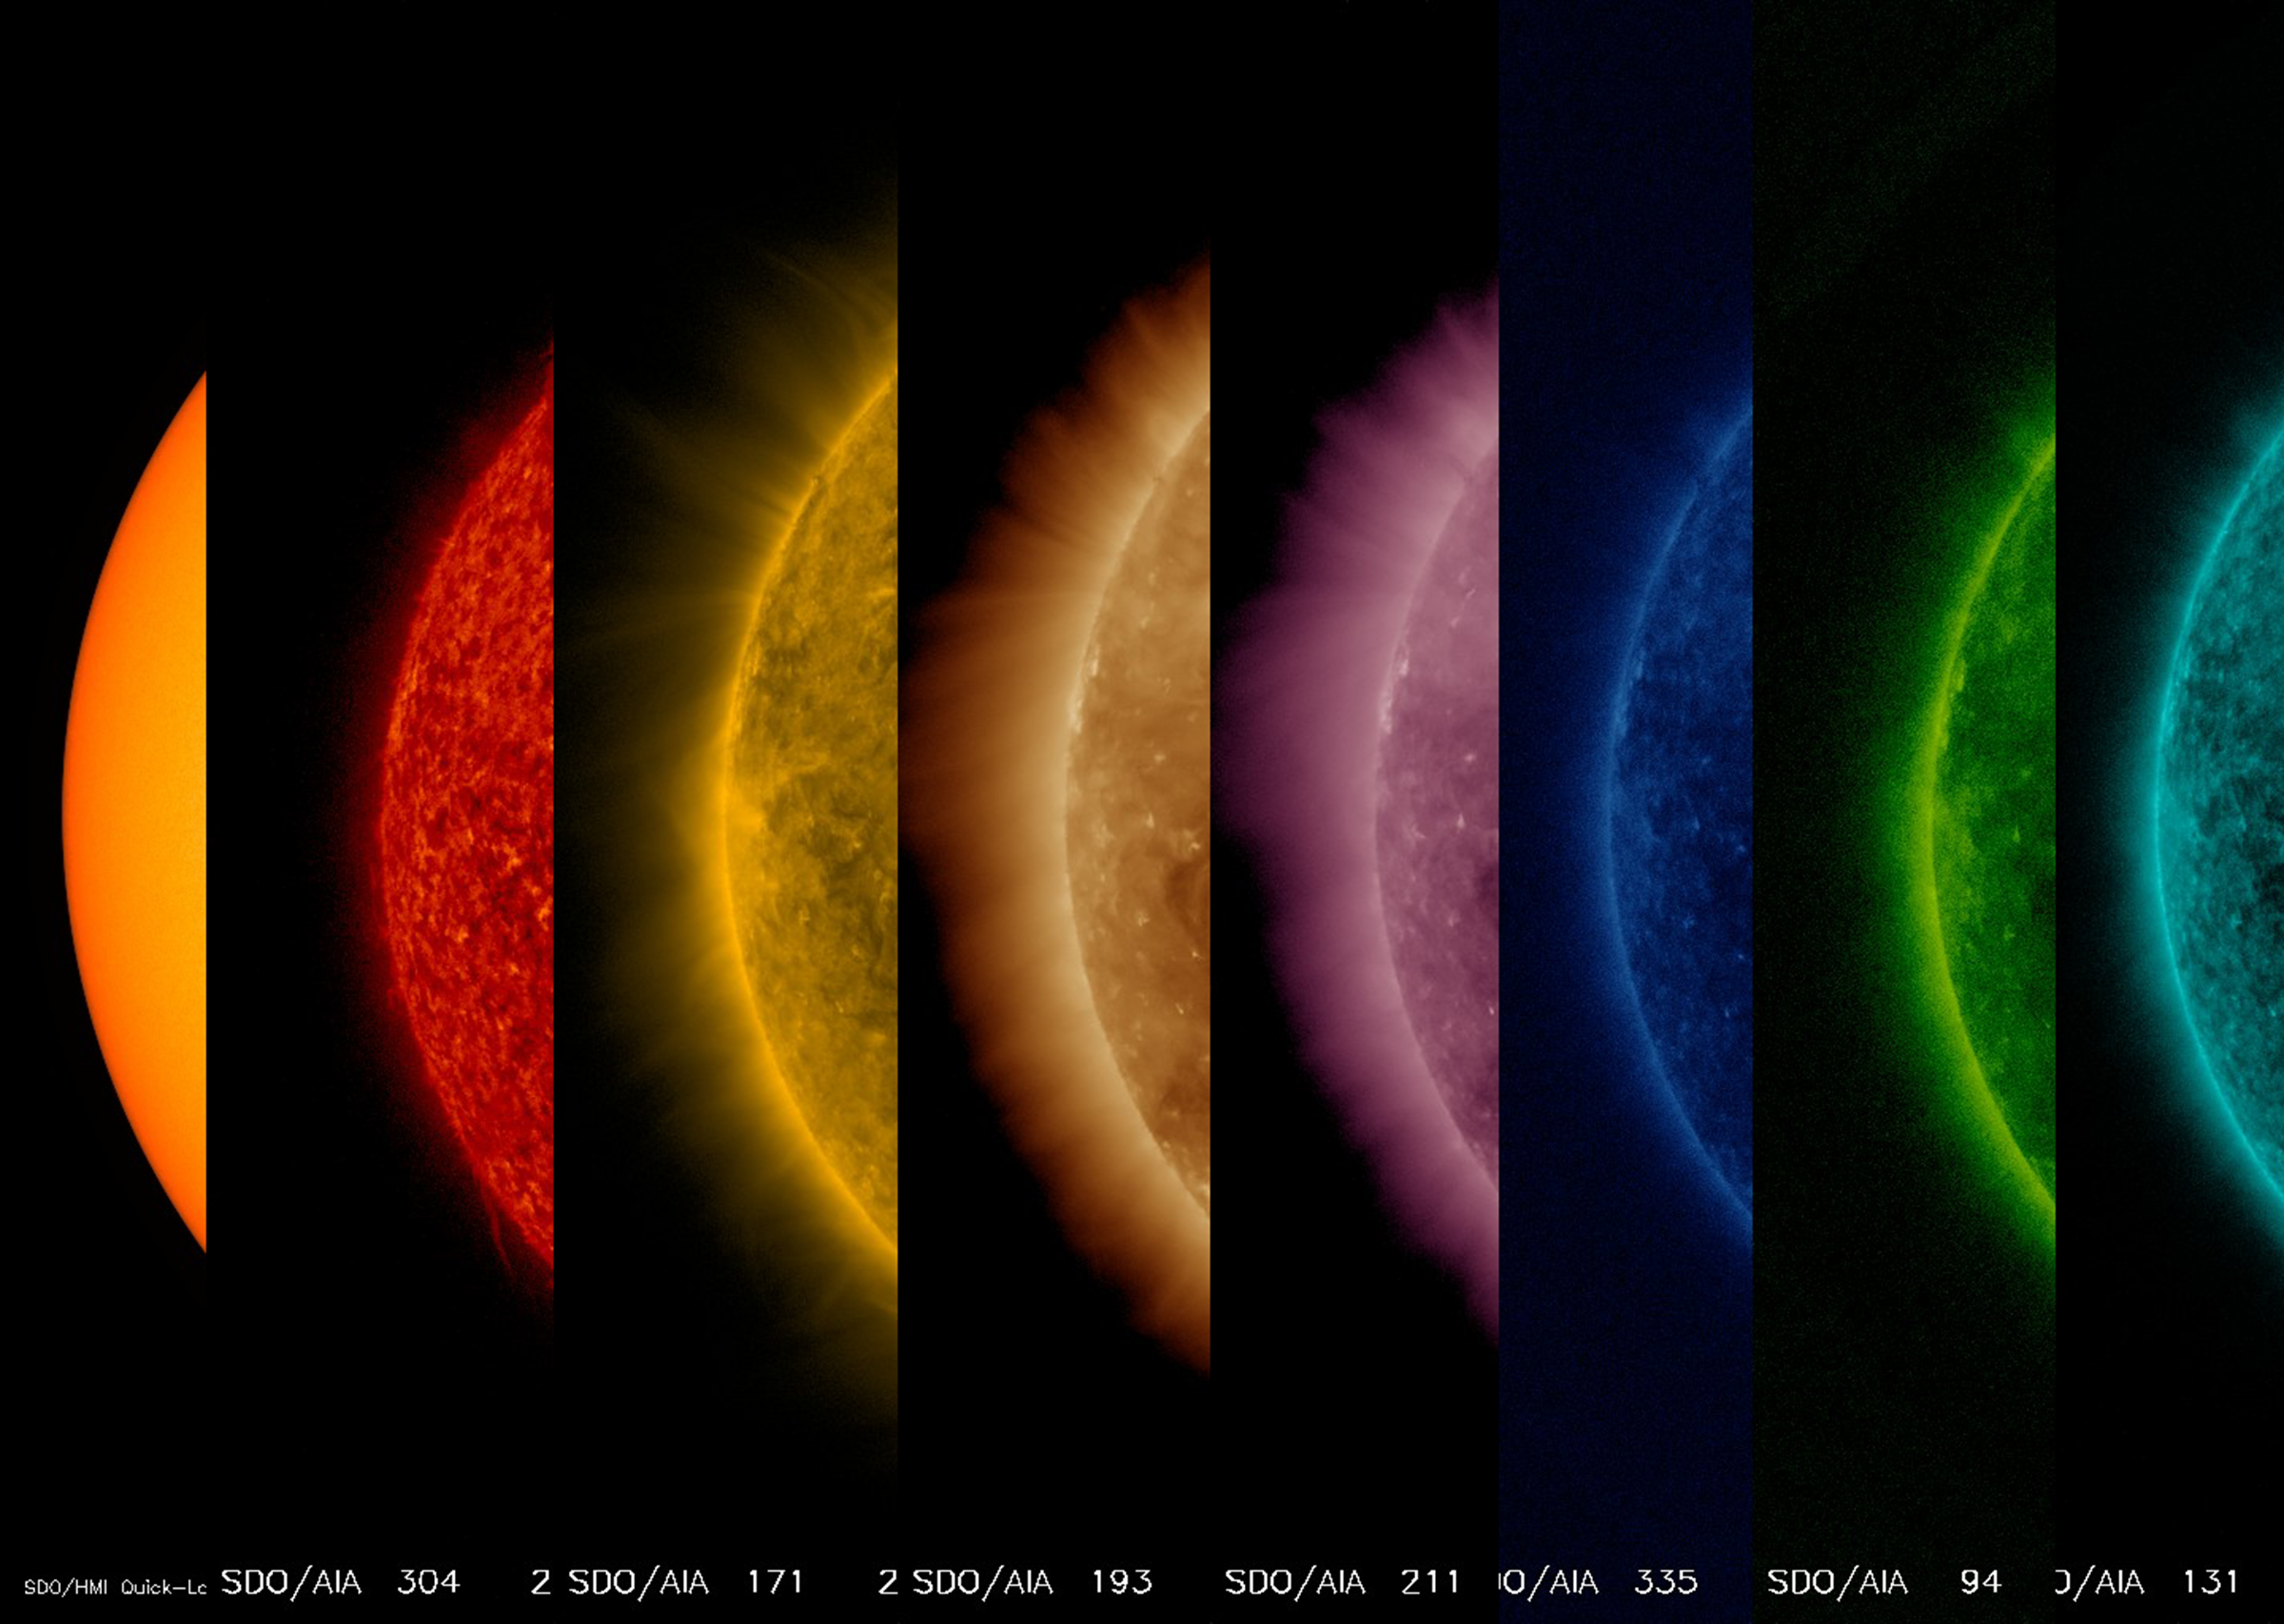

From Hot to Hottest

This sequence of images shows the sun from its surface to its upper atmosphere all taken at about the same time (Oct. 27, 2017). The first shows the surface of the sun in filtered white light; the other seven images were taken in different wavelengths of extreme ultraviolet light. Note that each wavelength reveals somewhat different features. They are shown in order of temperature from the first one at 6,000 degree C. surface out to about 10 million degrees C. in the upper atmosphere. Yes, the sun’s outer atmosphere is much, much hotter than the surface. Scientists are getting closer to solving the processes that generate this phenomenon.

Movies
PIA22055_Hot_to_Hottest_big.mp4
PIA22055_Hot_to_Hottest_sm.mp4

SDO is managed by NASA’s Goddard Space Flight Center, Greenbelt, Maryland, for NASA’s Science Mission Directorate, Washington. Its Atmosphere Imaging Assembly was built by the Lockheed Martin Solar Astrophysics Laboratory (LMSAL), Palo Alto, California.

Credit: NASA/GSFC/Solar Dynamics Observatory